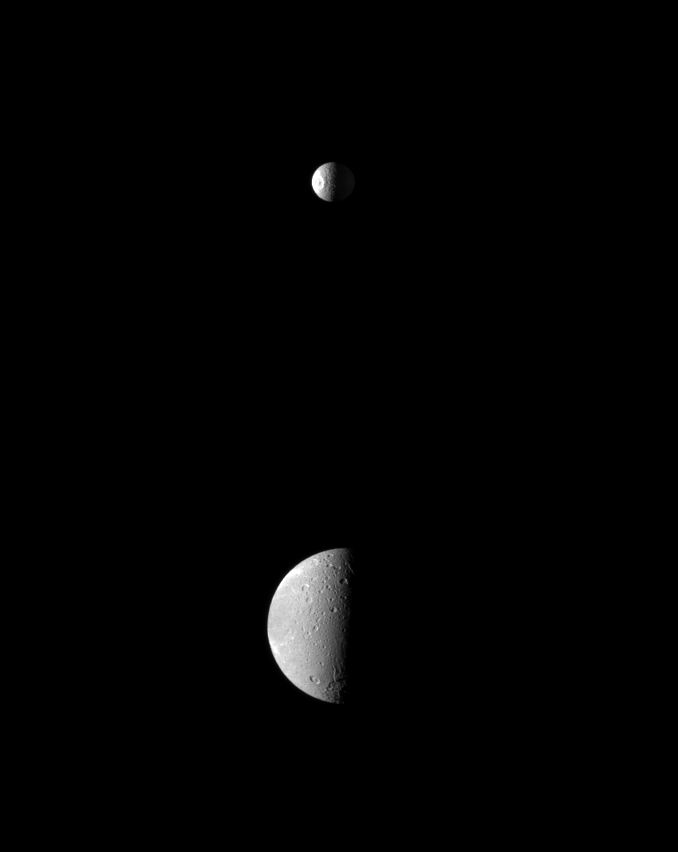

Upstart Moon

The smaller moon Mimas upstages the larger moon Dione as the dramatic Herschel Crater is spotlighted on Mimas in this Cassini spacecraft view.

Herschel Crater is about 130 kilometers, or 81 miles, wide and covers a significant part of Mimas (396 kilometers, or 246 miles across) at the top of this picture. Smaller craters are visible on Dione (1,123 kilometers, or 698 miles across) in the lower portion of this image.

Because of the particular viewing geometry here, sunlight illuminates the leading hemisphere of Mimas on the left, and light reflected off Saturn dimly lights the Saturn-facing side of Mimas on the right. Lit terrain seen on the left of Dione is on the anti-Saturn side of that moon.

The image was taken in visible red light with the Cassini spacecraft narrow-angle camera on March 23, 2010. The view was obtained at a distance of approximately 1.6 million kilometers (994,000 miles) from Mimas and at a Sun-Mimas-spacecraft, or phase, angle of 87 degrees. The view was obtained at a distance of approximately 1.2 million kilometers (746,000 miles) from Dione and at a sun-Dione-spacecraft, or phase, angle of 87 degrees. Image scale is 10 kilometers (6 miles) per pixel on Mimas and 7 kilometers (4 miles) per pixel on Dione.

The Cassini-Huygens mission is a cooperative project of NASA, the European Space Agency and the Italian Space Agency. The Jet Propulsion Laboratory, a division of the California Institute of Technology in Pasadena, manages the mission for NASA’s Science Mission Directorate, Washington, D.C. The Cassini orbiter and its two onboard cameras were designed, developed and assembled at JPL. The imaging operations center is based at the Space Science Institute in Boulder, Colo.

Credit: NASA/JPL/Space Science Institute